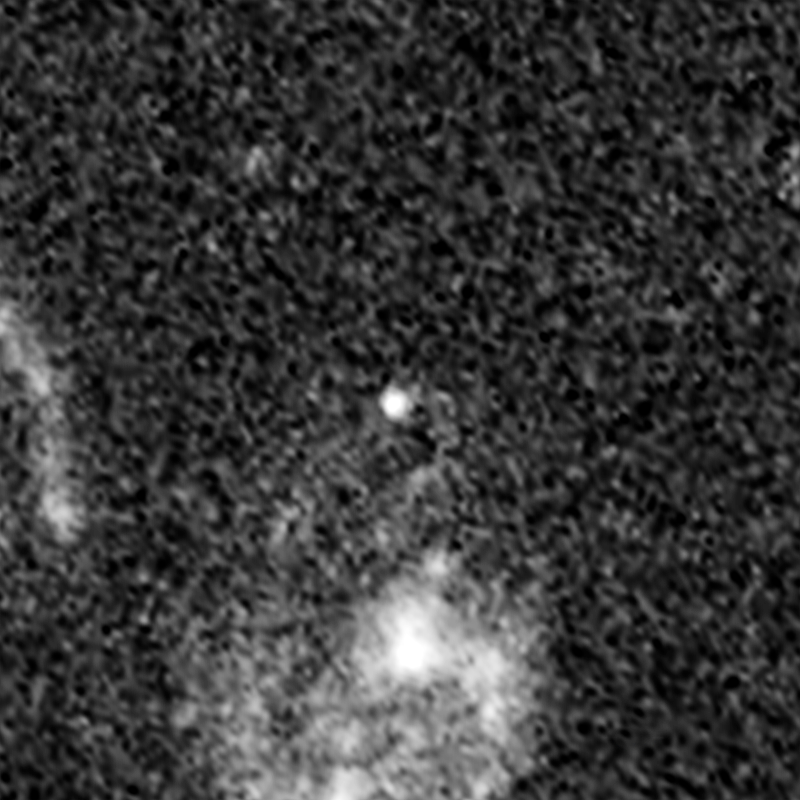

Supernova Tiberius (After Outburst)

Object Name: Supernova Tiberius
Object Description: Gravitationally Lensed Supernovae
Instrument: HST/ACS/WFC
Filters: ACS/WFC: F814W

Credit: NASA, ESA, C. McCully (Rutgers University), A. Koekemoer (STScI), M. Postman (STScI), A. Riess (STScI/JHU), S. Perlmutter (UC Berkeley, LBNL), J. Nordin (NBNL, UC Berkeley), and D. Rubin (Florida State University)